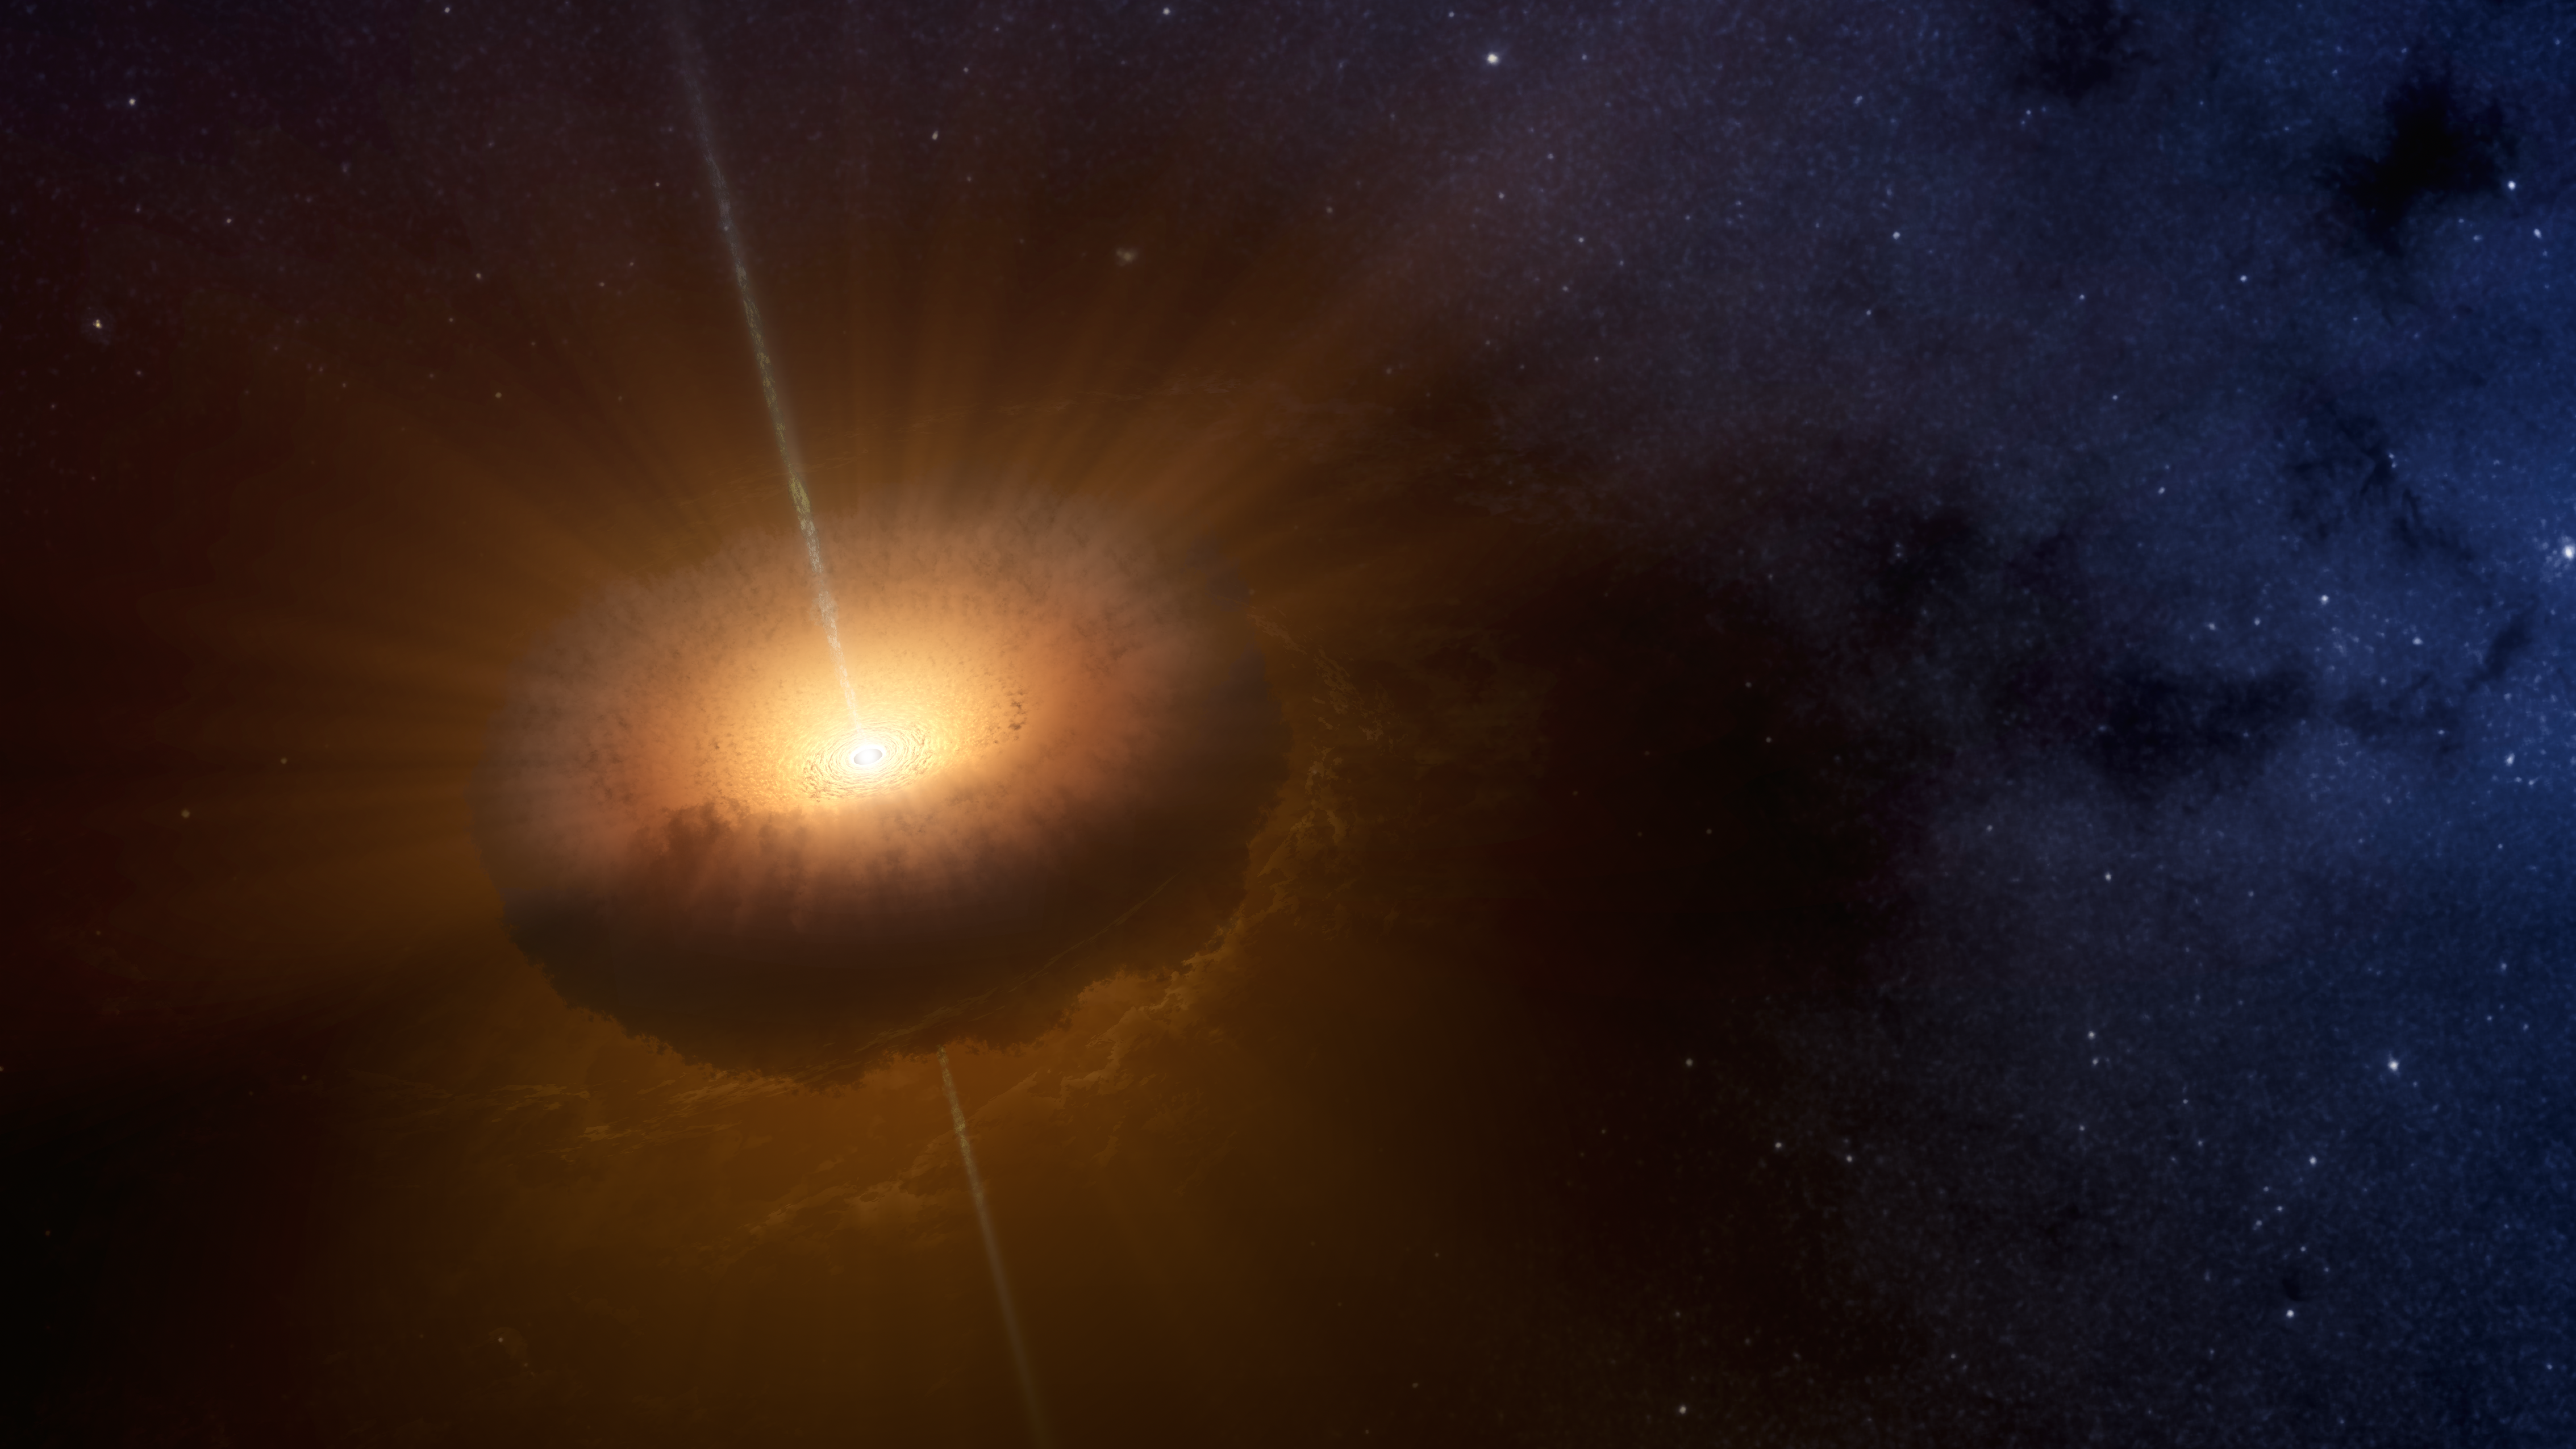

The Loneliest Young Star (Artist’s Concept)

This artist’s concept shows an unusual celestial object called CX330 was first detected as a source of X-ray light in 2009 by NASA’s Chandra X-Ray Observatory while it was surveying the bulge in the central region of the Milky Way. A 2016 study in the Monthly Notices of the Royal Astronomical Society found that CX330 is the most isolated young star that has been discovered. Researchers compared NASA’s Wide-field Infrared Survey Explorer (WISE) data from 2010 with NASA’s Spitzer Space Telescope data from 2007 to come to this conclusion.

CX330 is not near any star-forming region. As of the most recent observation, which was August 2015, this object was outbursting, meaning it was launching “jets” of material that slam into the gas and dust around it. Astronomers plan to continue studying the object, including with future telescopes that could view CX330 in other wavelengths of light.

Credit: NASA/JPL-Caltech